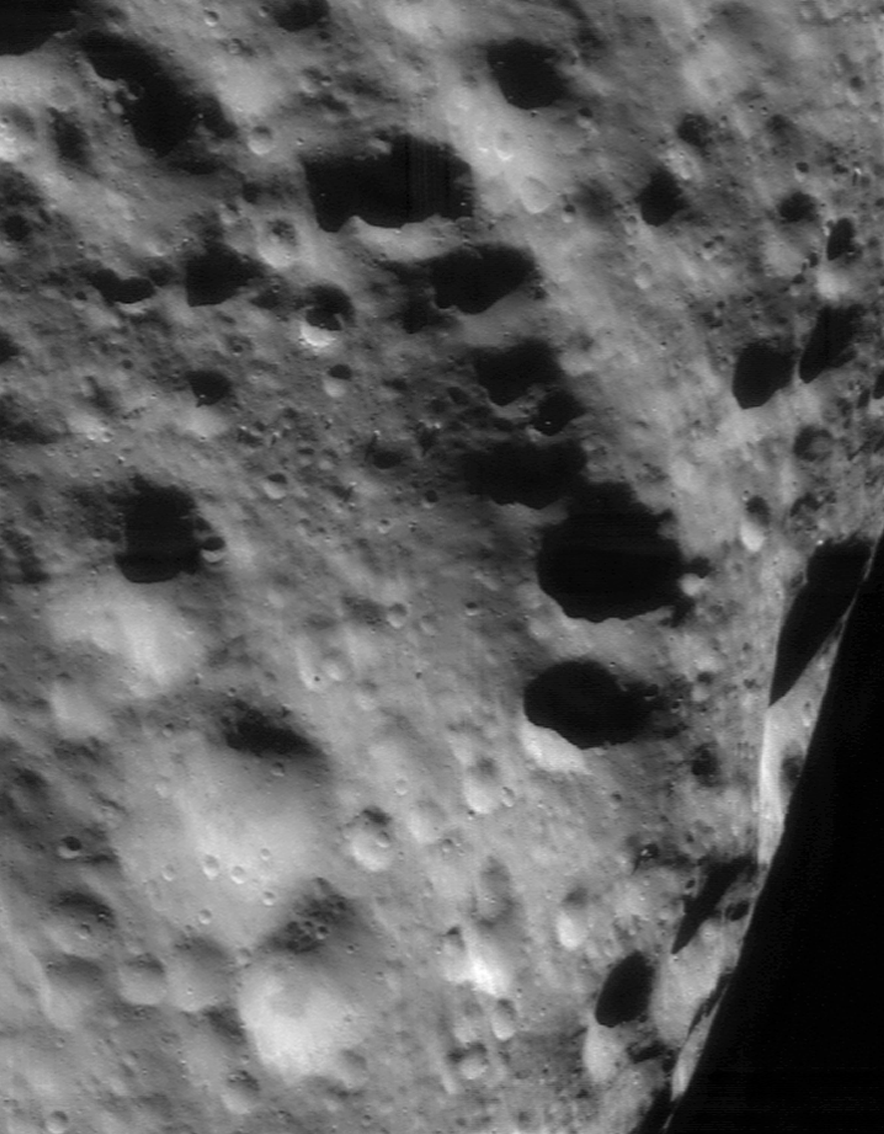

An Ancient Ridge

This mosaic of four images — taken by NEAR Shoemaker on September 21, 2000, from about 100 kilometers (62 miles) above Eros — covers part of the asteroid’s southern hemisphere, southwest of the large, 5.3-kilometer (3.3-mile) diameter crater. The ridge that trends from upper left to lower right is among the older features on Eros, as evidenced by the large number of superimposed impact craters. The whole scene is approximately 11 kilometers (7 miles) from top to bottom.

Built and managed by The Johns Hopkins University Applied Physics Laboratory, Laurel, Maryland, NEAR was the first spacecraft launched in NASA’s Discovery Program of low-cost, small-scale planetary missions. See the NEAR web page at http://near.jhuapl.edu/ for more details.

Credit: NASA/JPL/JHUAPL